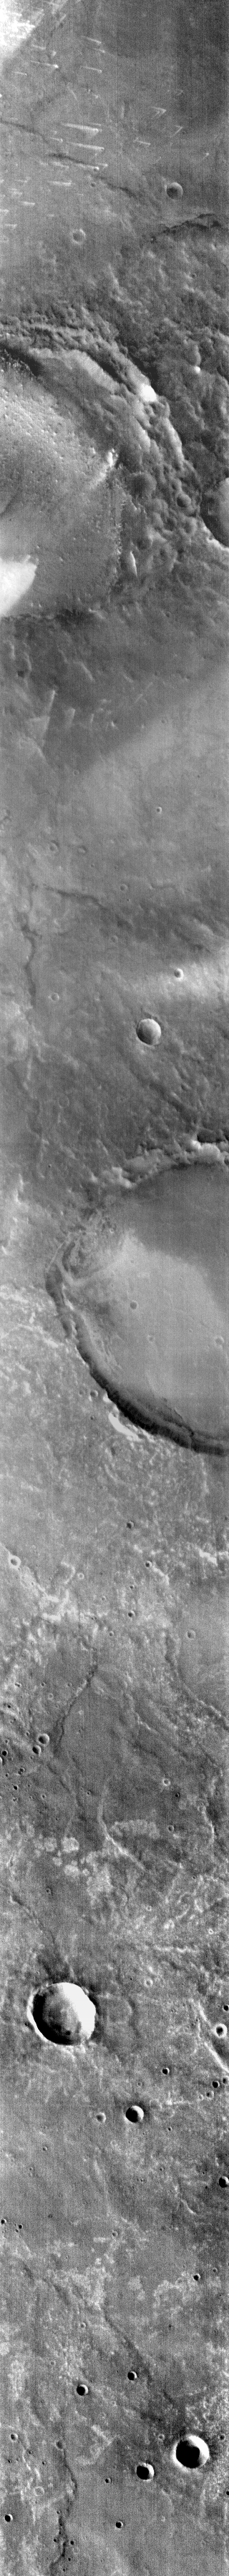

Dual Winds

This infrared image shows part of Meridiani Planum. At the top of the image are small, bright windstreaks that form chevrons. The chevron pattern indicates that winds from two different directions formed the streaks.

Image information: IR instrument. Latitude -0.2N, Longitude 8.8E. 99 meter/pixel resolution.

Please see the THEMIS Data Citation Note for details on crediting THEMIS images.

Note: this THEMIS visual image has not been radiometrically nor geometrically calibrated for this preliminary release. An empirical correction has been performed to remove instrumental effects. A linear shift has been applied in the cross-track and down-track direction to approximate spacecraft and planetary motion. Fully calibrated and geometrically projected images will be released through the Planetary Data System in accordance with Project policies at a later time.

NASA’s Jet Propulsion Laboratory manages the 2001 Mars Odyssey mission for NASA’s Office of Space Science, Washington, D.C. The Thermal Emission Imaging System (THEMIS) was developed by Arizona State University, Tempe, in collaboration with Raytheon Santa Barbara Remote Sensing. The THEMIS investigation is led by Dr. Philip Christensen at Arizona State University. Lockheed Martin Astronautics, Denver, is the prime contractor for the Odyssey project, and developed and built the orbiter. Mission operations are conducted jointly from Lockheed Martin and from JPL, a division of the California Institute of Technology in Pasadena.

Credit: NASA/JPL/ASU